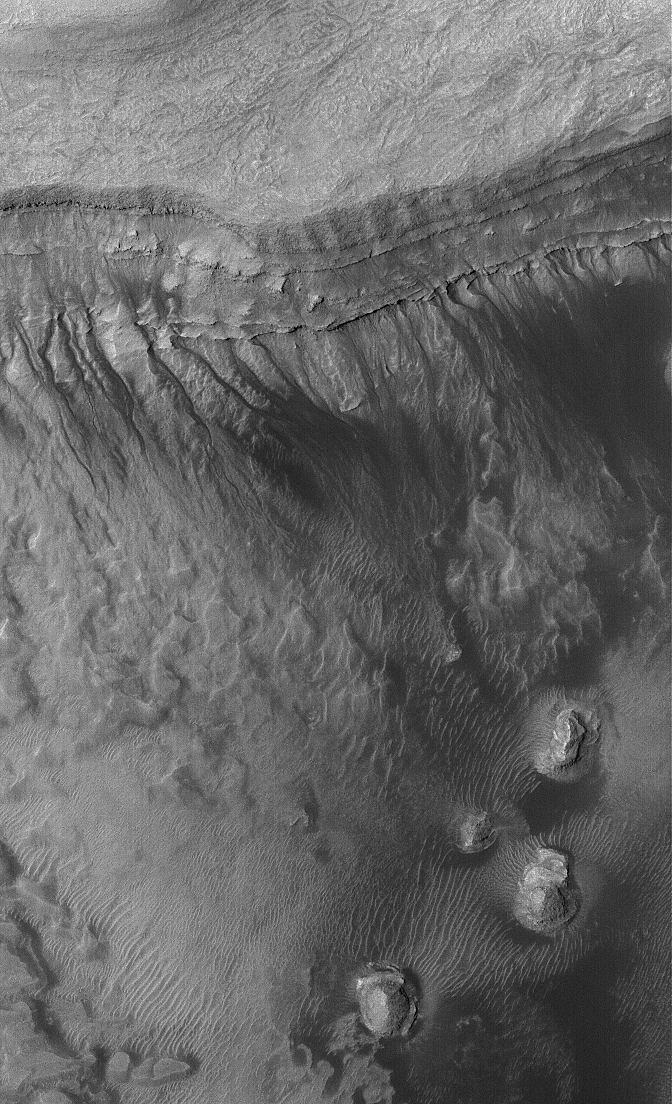

Gullied Depression

26 February 2006
This Mars Global Surveyor (MGS) Mars Orbiter Camera (MOC) image shows gullies formed in the wall of a depression located on the floor of Rabe Crater west of the giant impact basin, Hellas Planitia. Gullies such as these are common features on Mars, but the process by which they are formed is not fully understood. The debate centers on the role and source of fluids in the genesis of these features.

Location near: 44.1°S, 325.9°W
Image width: ~3 km (~1.9 mi)
Illumination from: upper left
Season: Southern Summer

Credit: NASA/JPL/Malin Space Science Systems